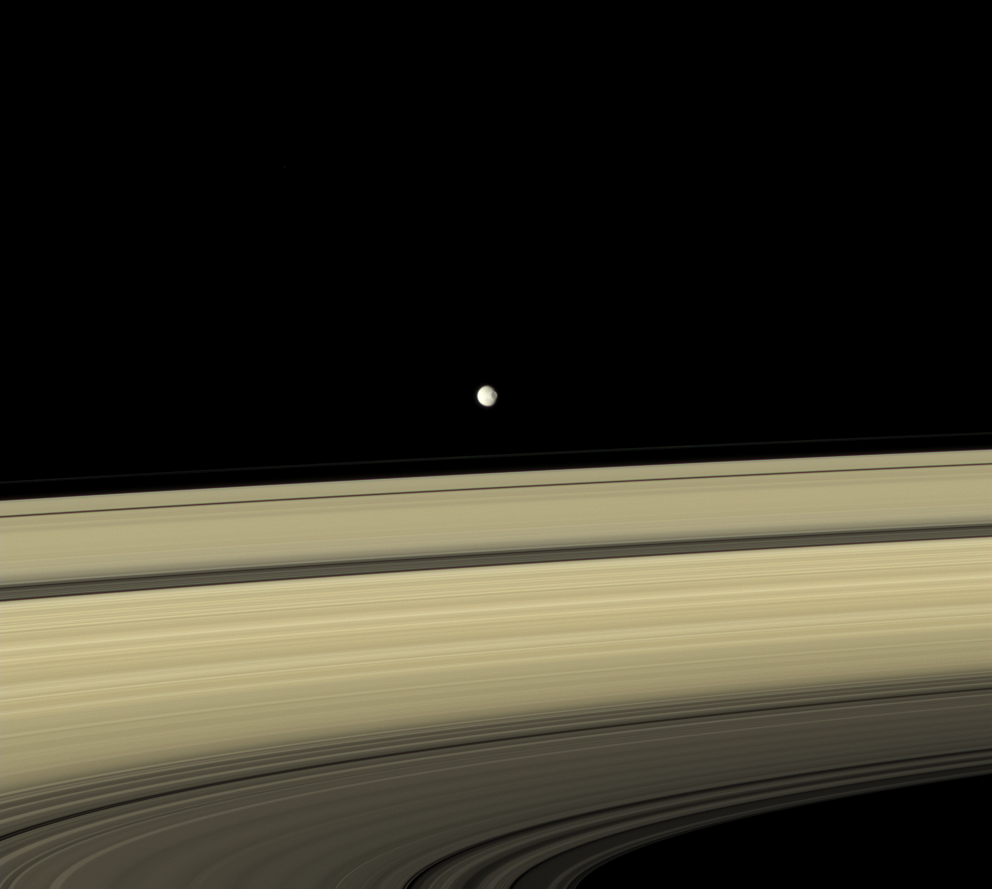

Rebel Base in Range

Gray Mimas appears to hover above the colorful rings.

The large crater seen on the right side of the moon is named for William Herschel, who discovered Mimas in 1789.

Images taken using red, green and blue spectral filters were combined to create this full color view. The images were acquired with the Cassini spacecraft narrow-angle camera on Sept. 9, 2007 at a distance of approximately 3.151 million kilometers (1.958 million miles) from Mimas and at a Sun-Mimas-spacecraft, or phase, angle of 34 degrees. Image scale is 19 kilometers (12 miles) per pixel.

The Cassini-Huygens mission is a cooperative project of NASA, the European Space Agency and the Italian Space Agency. The Jet Propulsion Laboratory, a division of the California Institute of Technology in Pasadena, manages the mission for NASA’s Science Mission Directorate, Washington, D.C. The Cassini orbiter and its two onboard cameras were designed, developed and assembled at JPL. The imaging operations center is based at the Space Science Institute in Boulder, Colo.

Credit: NASA/JPL/Space Science Institute